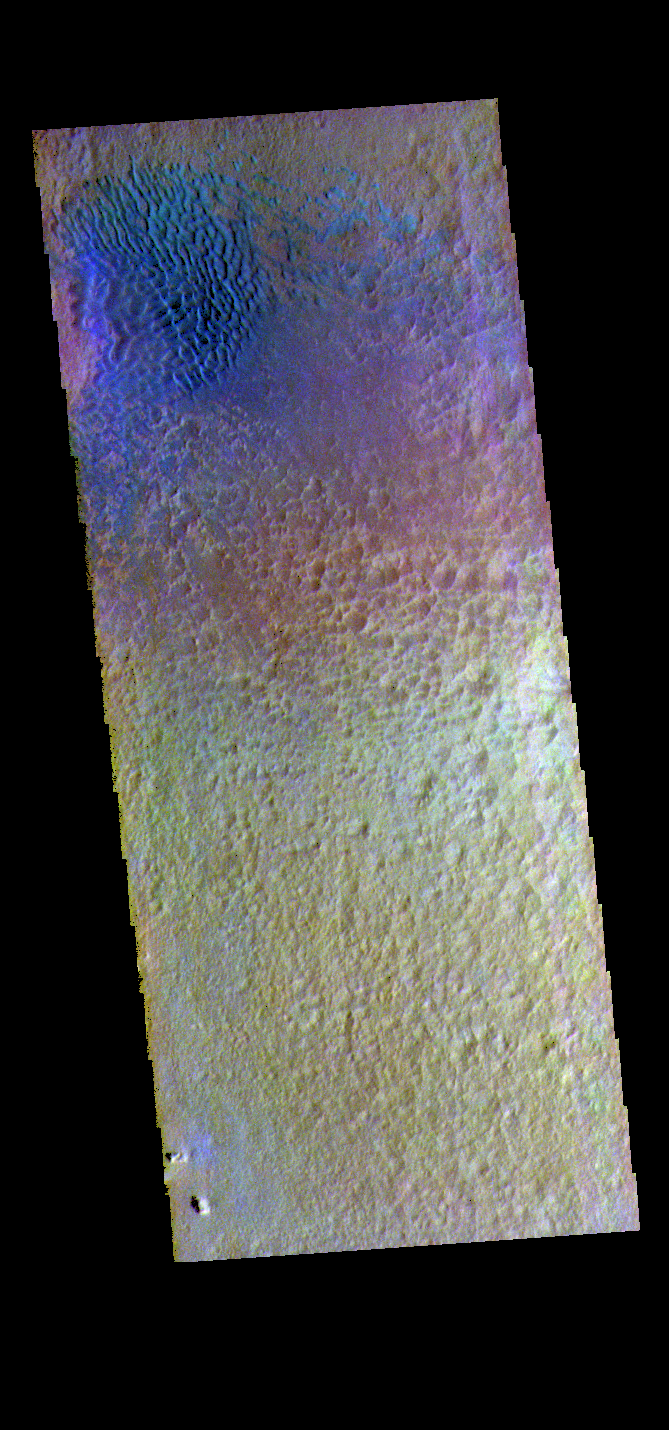

Hale Crater Dunes – False Color

This false color image shows sand dunes on the floor of Hale Crater. This 150 km x 125 km (93 miles x 77 miles) crater is located north of Argyre Planitia. Dark blue in this false color combination usually indicates basaltic sand.

The THEMIS VIS camera contains 5 filters. The data from different filters can be combined in multiple ways to create a false color image. These false color images may reveal subtle variations of the surface not easily identified in a single band image.

Credit: NASA/JPL-Caltech/ASU